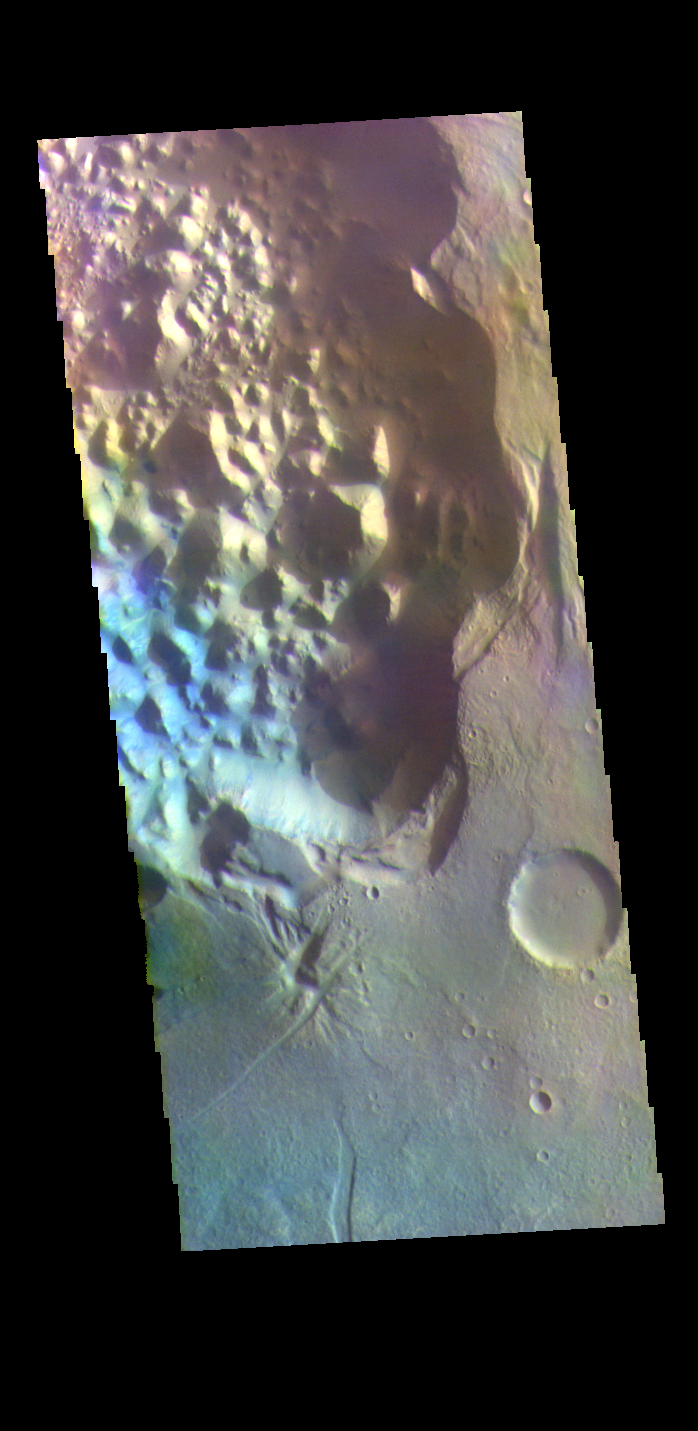

Hydaspis Chaos – False Color

The THEMIS VIS camera contains 5 filters. The data from different filters can be combined in multiple ways to create a false color image. These false color images may reveal subtle variations of the surface not easily identified in a single band image. Today’s false color image shows a small section of Hydaspis Chaos, one of many regions of chaos in Margaritifer Terra. The term chaos is applied to regions where the surface is being eroded to form mesas. As the surface processes continue individual mesas become more isolated and take on the appearance of regions of hills. Hydaspis Chaos is is part of the huge outflow system flowing from Valles Marineris to Chryse Planitia.

Credit: NASA/JPL-Caltech/ASU